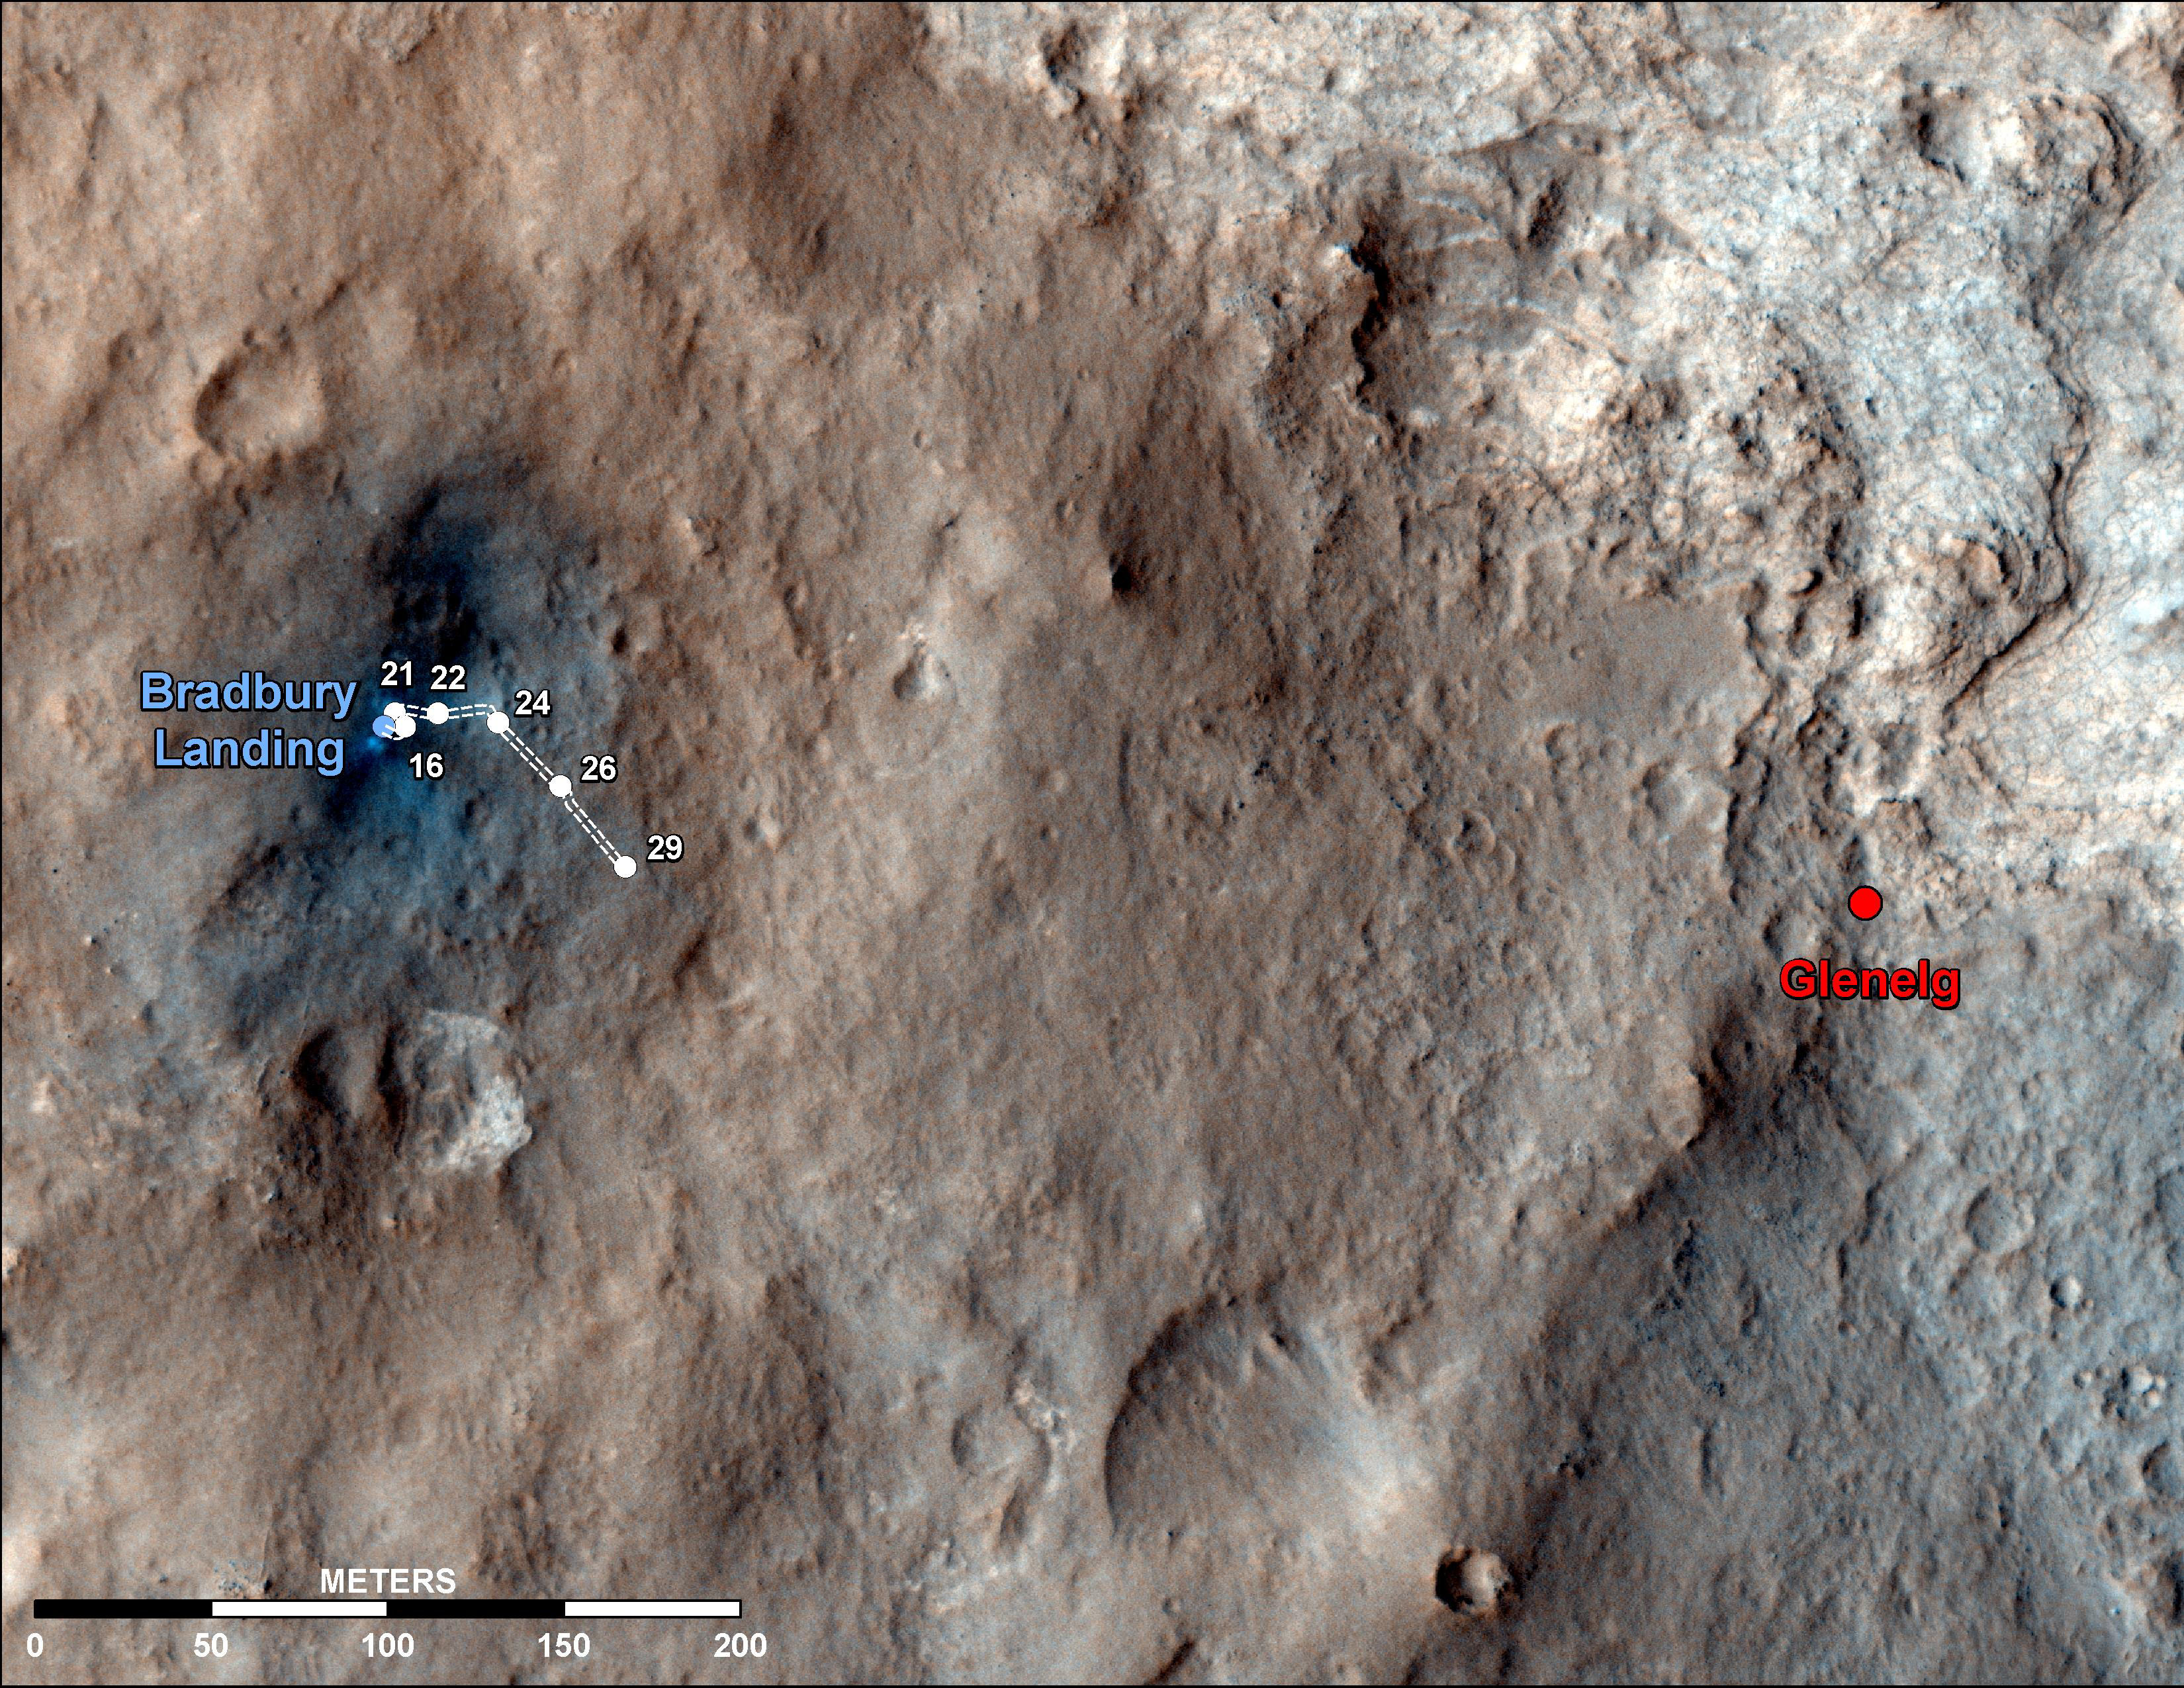

Curiosity Traverse Map Through Sol 29

This map shows the route driven by NASA’s Mars rover Curiosity through the 29th Martian day, or sol, of the rover’s mission on Mars (Sept. 4, 2012).

The route starts where the Mars Science Laboratory spacecraft placed the rover, a site subsequently named Bradbury Landing. The line extending toward the right (eastward) from Bradbury Landing is the rover’s path. Numbering of the dots along the line indicate the sol numbers of each drive. North is up. The scale bar is 200 meters (656 feet).

By Sol 29, Curiosity had driven at total of 358 feet (109 meters). At the location reached by the Sol 29 drive, the rover began several sols of arm characterization activities. The Glenelg area farther east is the mission’s first major science destination, selected as likely to offer a good target for Curiosity’s first analysis of powder collected by drilling into a rock.

The image used for the map is from an observation of the landing site by the High Resolution Imaging Science Experiment (HiRISE) instrument on NASA’s Mars Reconnaissance Orbiter.

Credit: NASA/JPL-Caltech/Univ. of Arizona